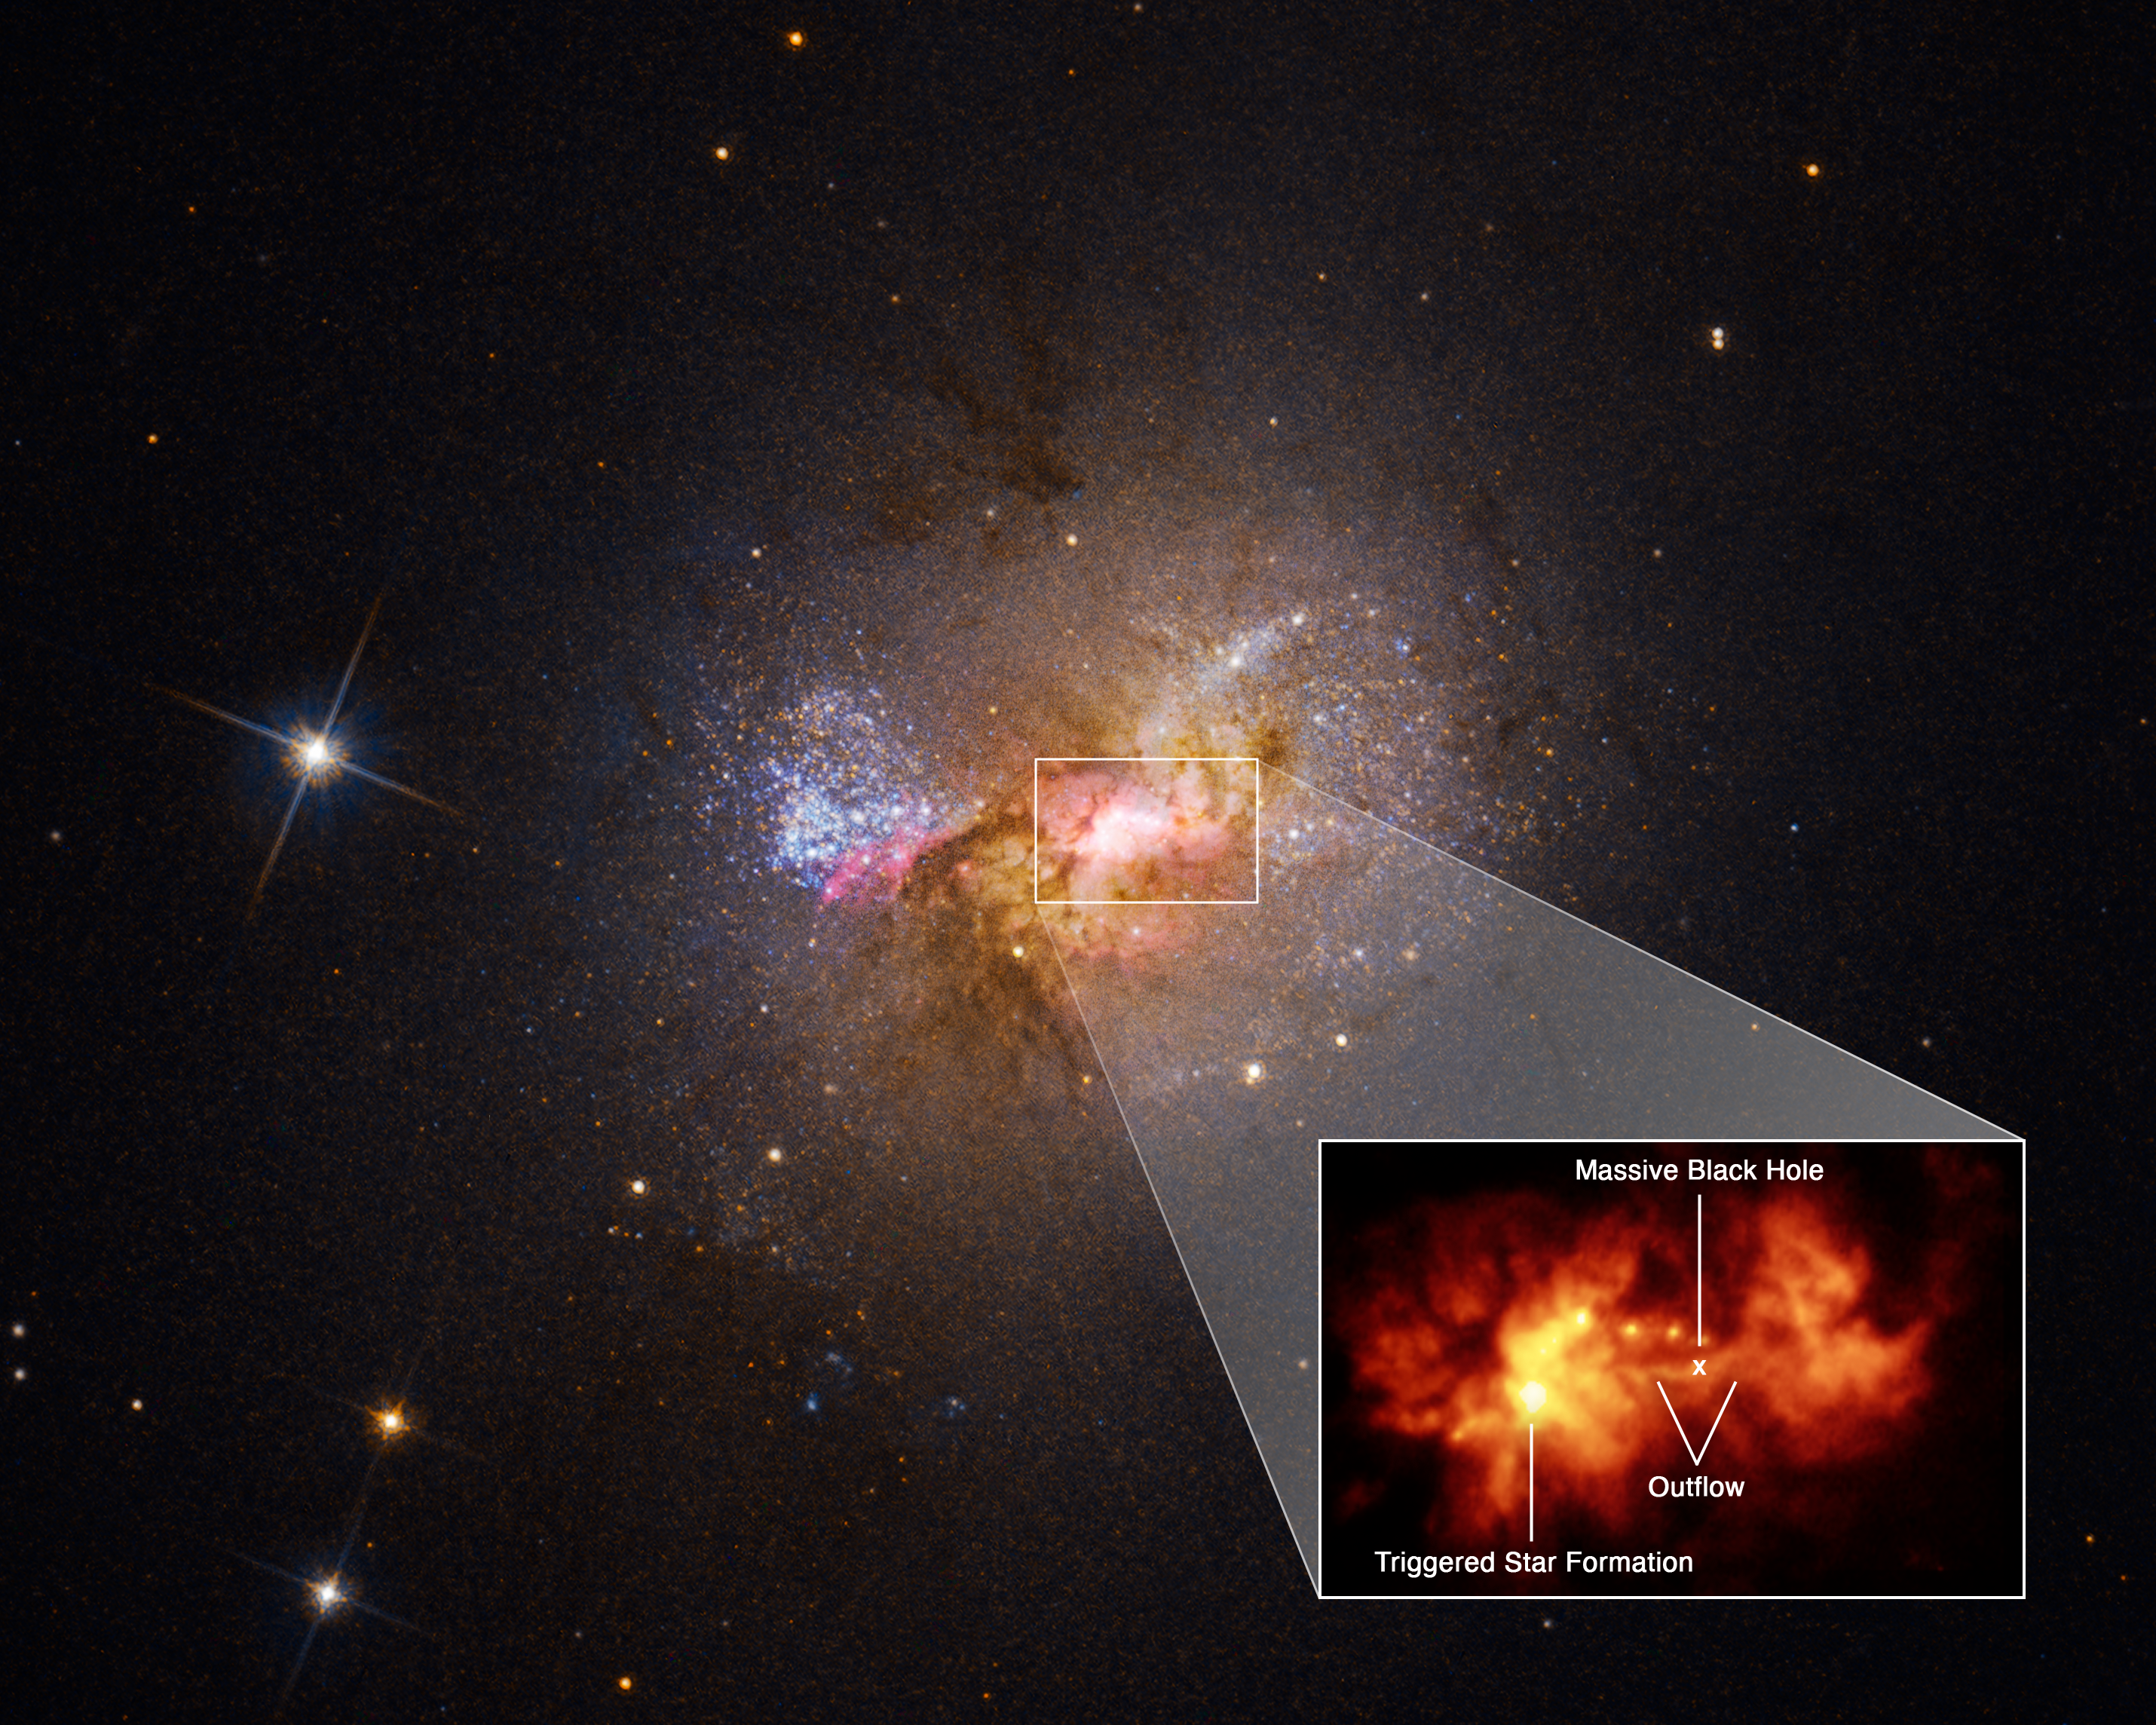

Black Hole Triggering Star Formation in Henize 2-10

A pullout of the central region of dwarf starburst galaxy Henize 2-10 traces an outflow, or bridge of hot gas 230 light-years long, connecting the galaxy's massive black hole and a star-forming region. Hubble data on the velocity of the outflow from the black hole, as well as the age of the young stars, indicates a causal relationship between the two. A few million years ago, the outflow of hot gas slammed into the dense cloud of a stellar nursery and spread out, like water from a hose impacting a mound of dirt. Now clusters of young stars are aligned perpendicular to the outflow, revealing the path of its spread.

Credit: NASA, ESA, Zachary Schutte (XGI), Amy Reines (XGI); Image Processing: Alyssa Pagan (STScI)